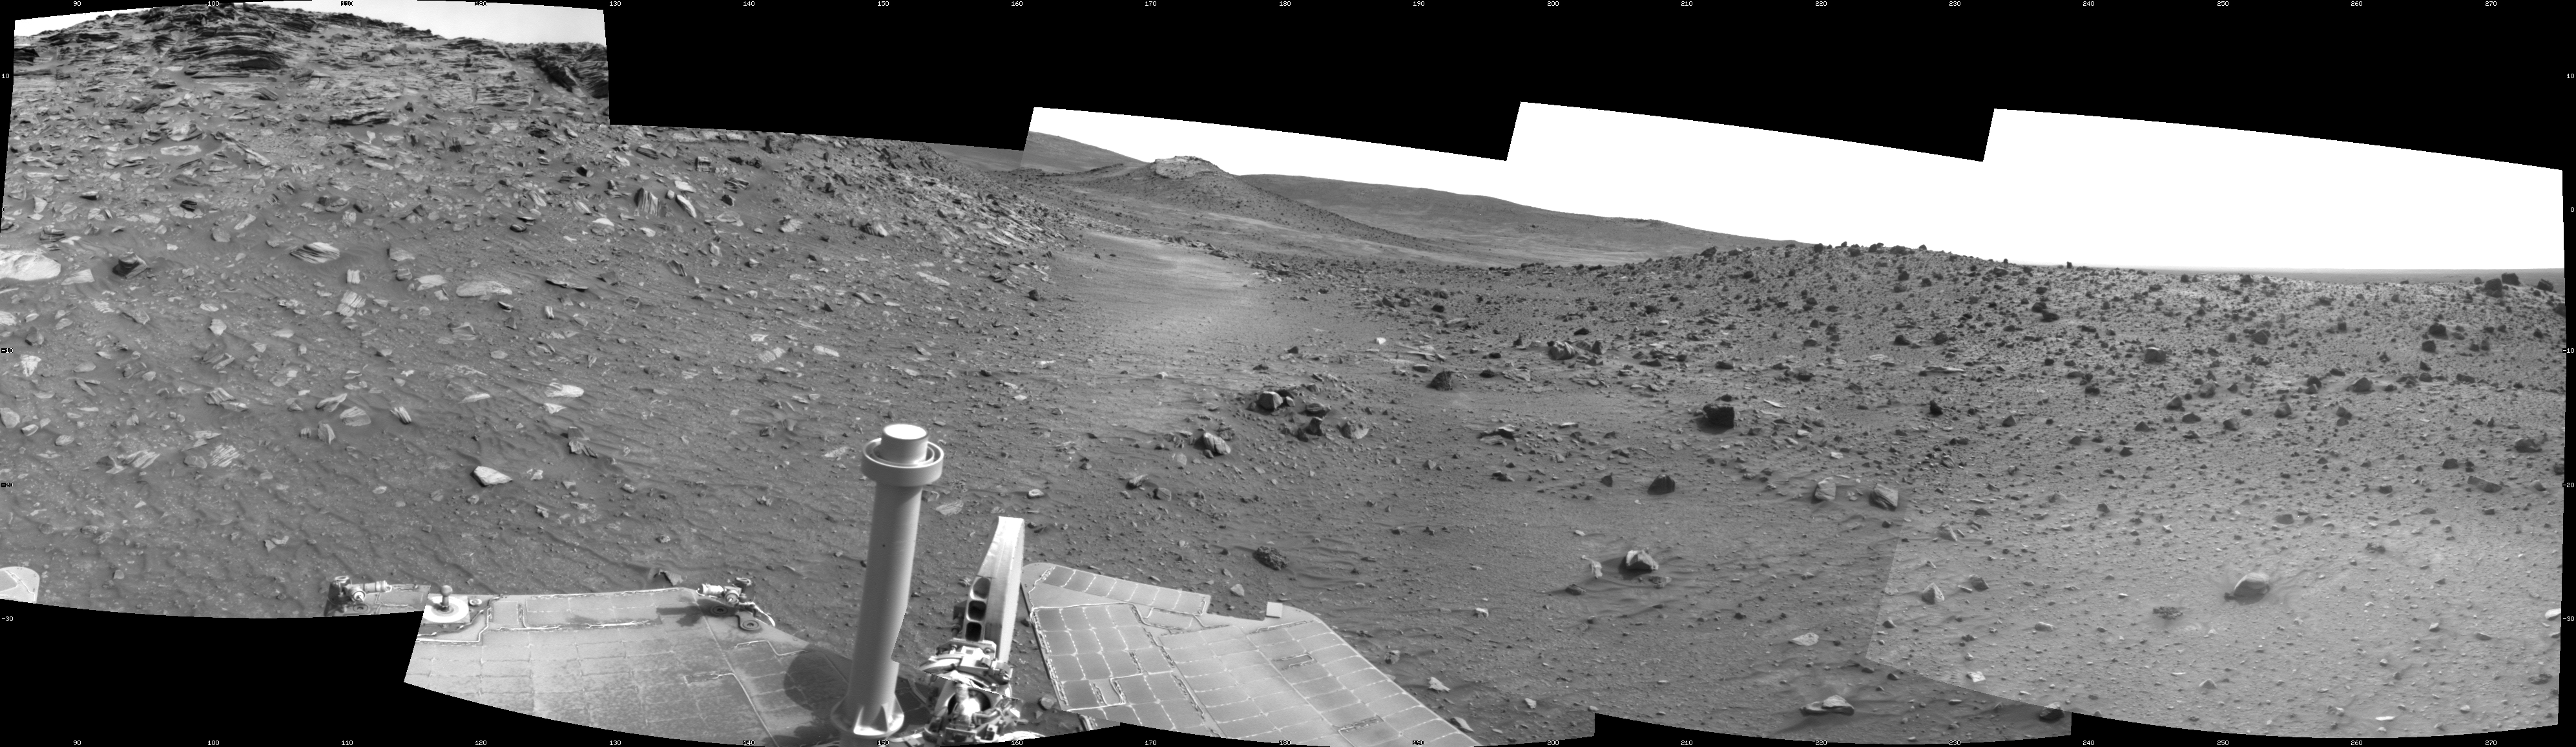

Spirit Close to “Troy,” Sol 1871

This scene combines five frames taken by the navigation camera on NASA’s Mars Exploration Rover Spirit during the 1,871st Martian day, or sol, of Spirit’s mission on Mars (April 8, 2009). It spans 180 degrees, with east on the left, south at the center and west on the right.

This view is from the position Spirit reached with a drive of 7 meters (23 feet) southeastward earlier on Sol 1871. The drive brought Spirit to within about 2 meters (7 feet) of the location, subsequently dubbed “Troy,” where it would begin to become embedded after its next drive. Other issues, including an amnesia-like event and unexplained computer resets, resulted in no driving attempts after Sol 1871 until Sol 1886 (April 23, 2009).

The western edge of the low plateau called “Home Plate” appears on the left side of this view. A ridge informally named “Tsiolkovsky” is on the right. Behind the saddle between Home Plate and Tsiolkovsky is a mound capped with light-toned rock and called “Von Braun,” a possible destination for Spirit to investigate in the future.

Spirit was driving toward Von Braun when the rover became embedded in soft soil at a site called “Troy” by Sol 1899 (May 6, 2009). The soft soil at Troy was covered with a darker layer before Spirit’s wheels broke through that top layer and revealed lighter material.

This view is presented as a cylindrical projection with geometric seam correction.

Credit: NASA/JPL-Caltech